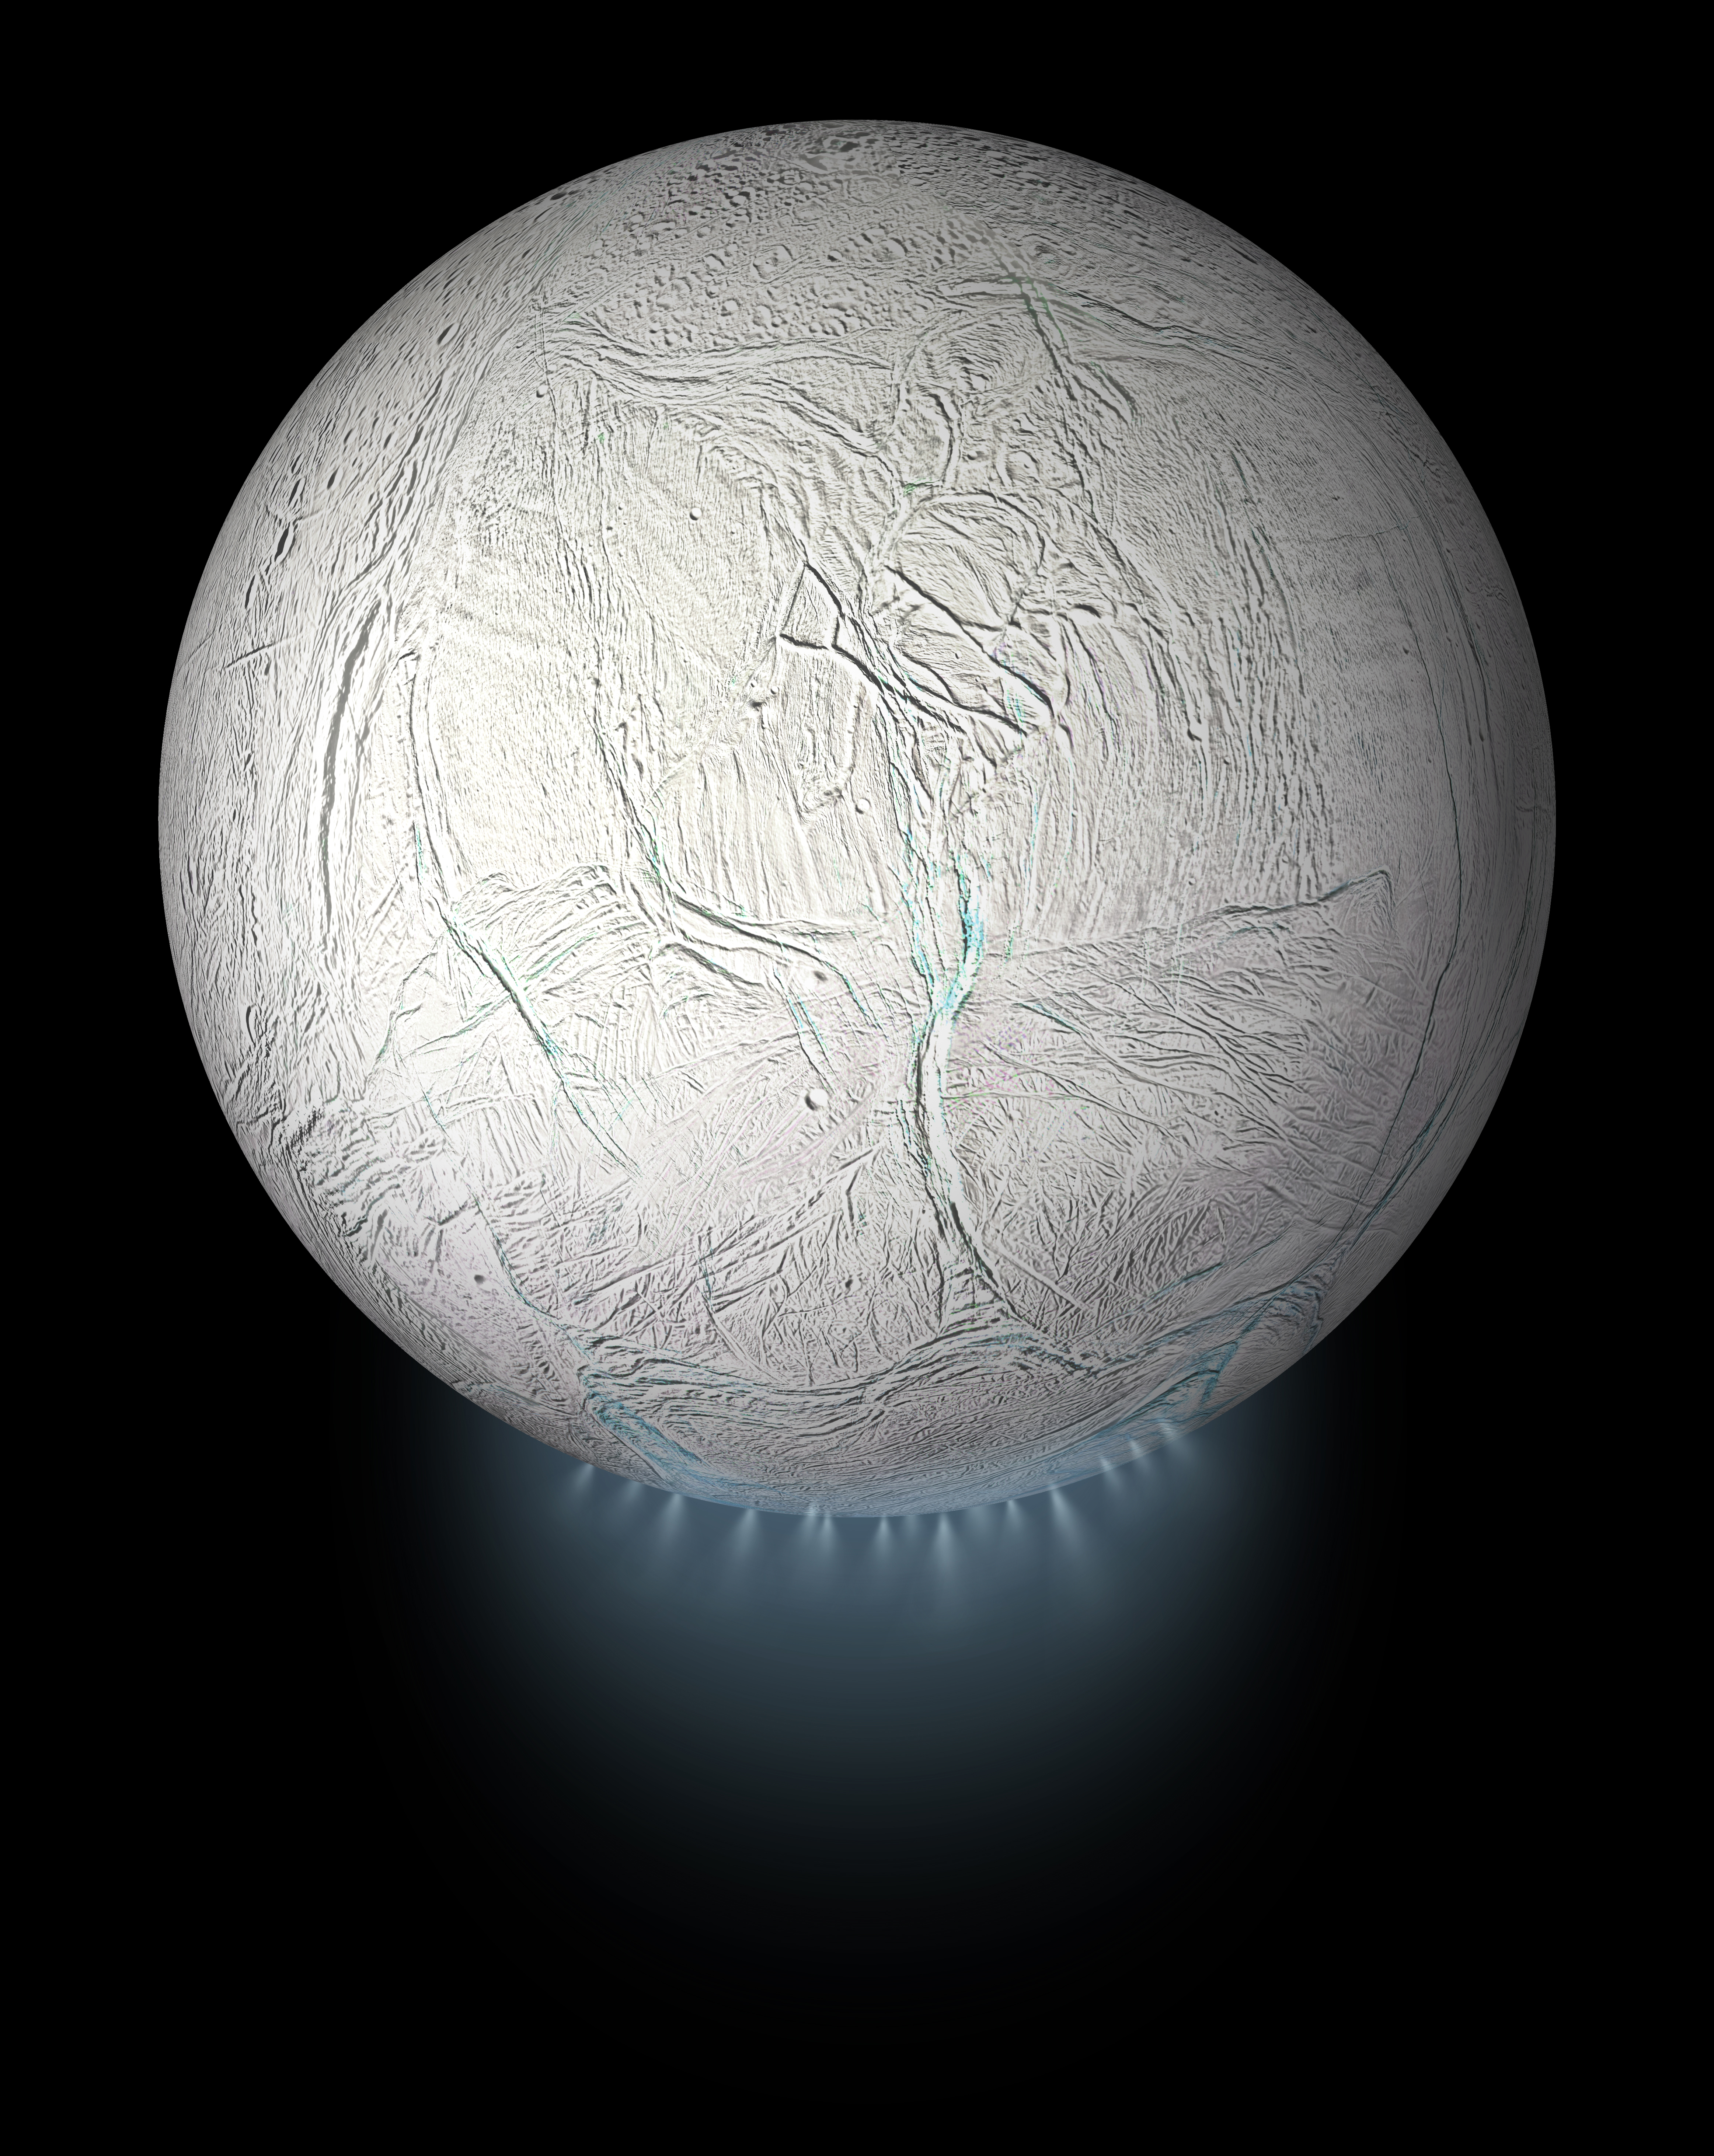

Enceladus Global View with Plume (Artist’s Rendering)

This illustration shows Saturn’s icy moon Enceladus with the plume of ice particles, water vapor and organic molecules that sprays from fractures in the moon’s south polar region.

A cutaway version of this graphic is also available, showing the moon’s interior ocean and hydrothermal activity — both of which were discovered by NASA’s Cassini mission (see PIA20013).

This global view was created using a Cassini-derived map of Enceladus (see PIA18435).

Credit: NASA/JPL-Caltech